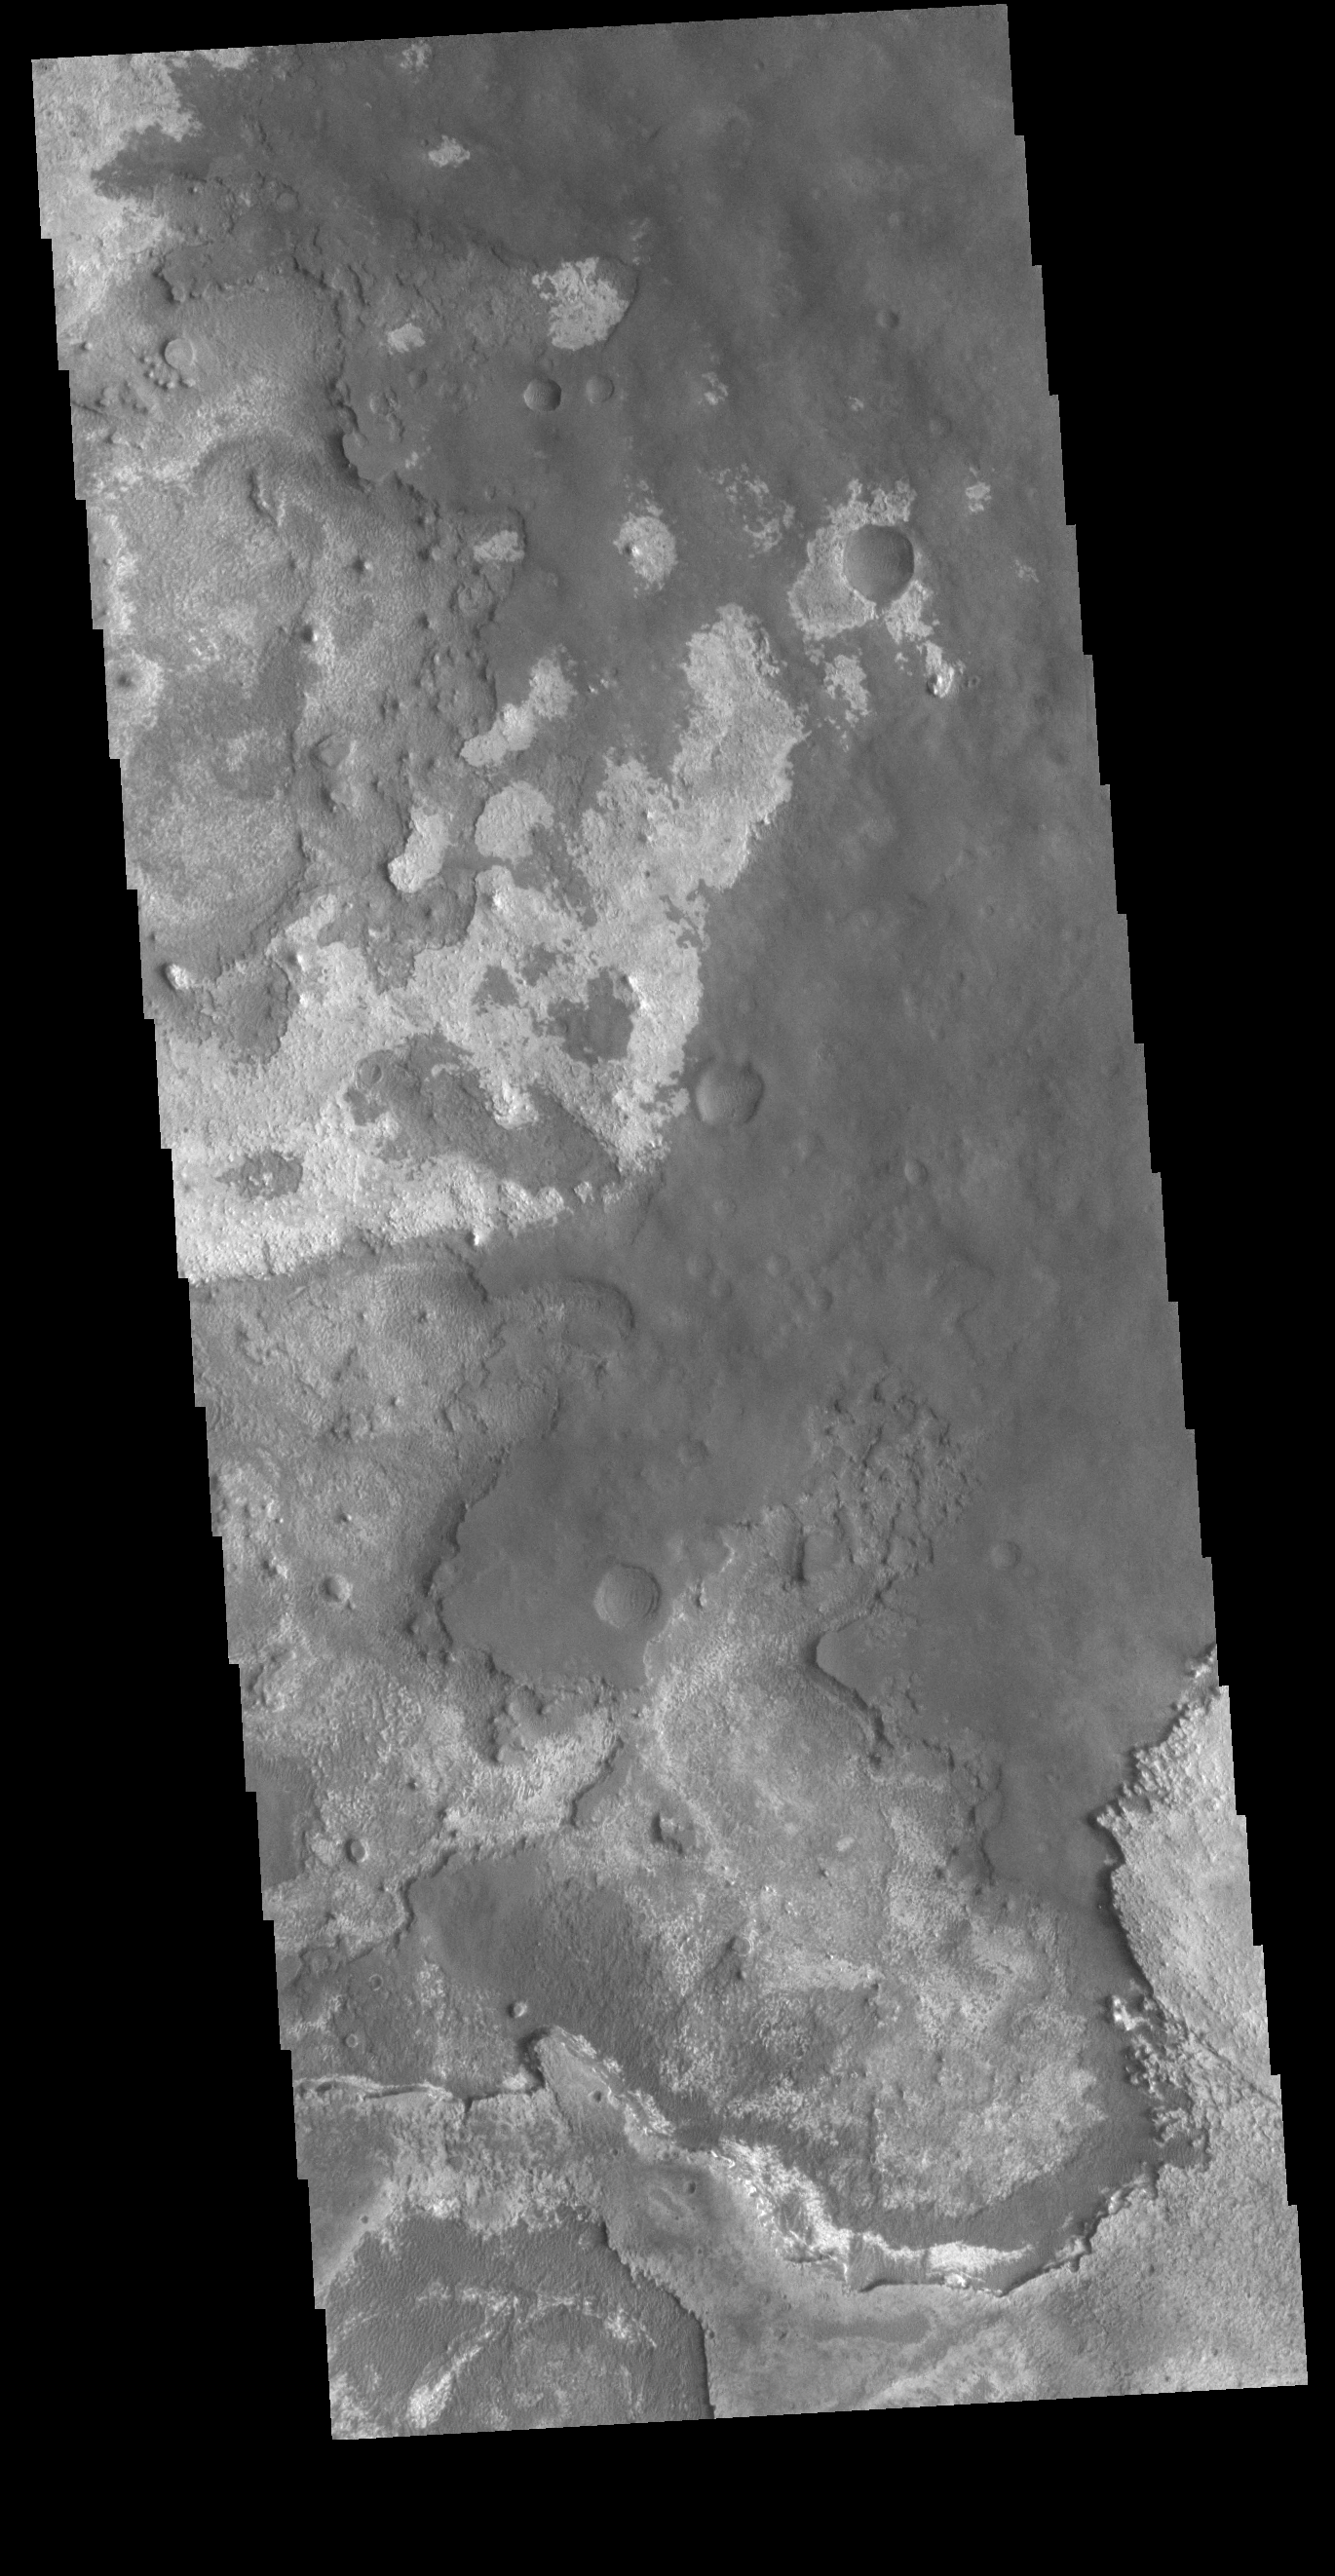

Meridiani Planum

This VIS image shows layering of surface materials in Meridiani Planum. TES (Thermal Emission Spectrometer) initially detected hematite in a surface layer, which was confirmed by THEMIS (THrmal EMision Imaging System). These findings supported a water rich origin of the hematite and led to the selection of the site for the Opportunity MER (Mars Exploration Rover). The TES instrument was located on the Mars Global Surveyor spacecraft. THEMIS is onboard the Mars 2001 Odyssey spacecraft.

Credit: NASA/JPL-Caltech/ASU